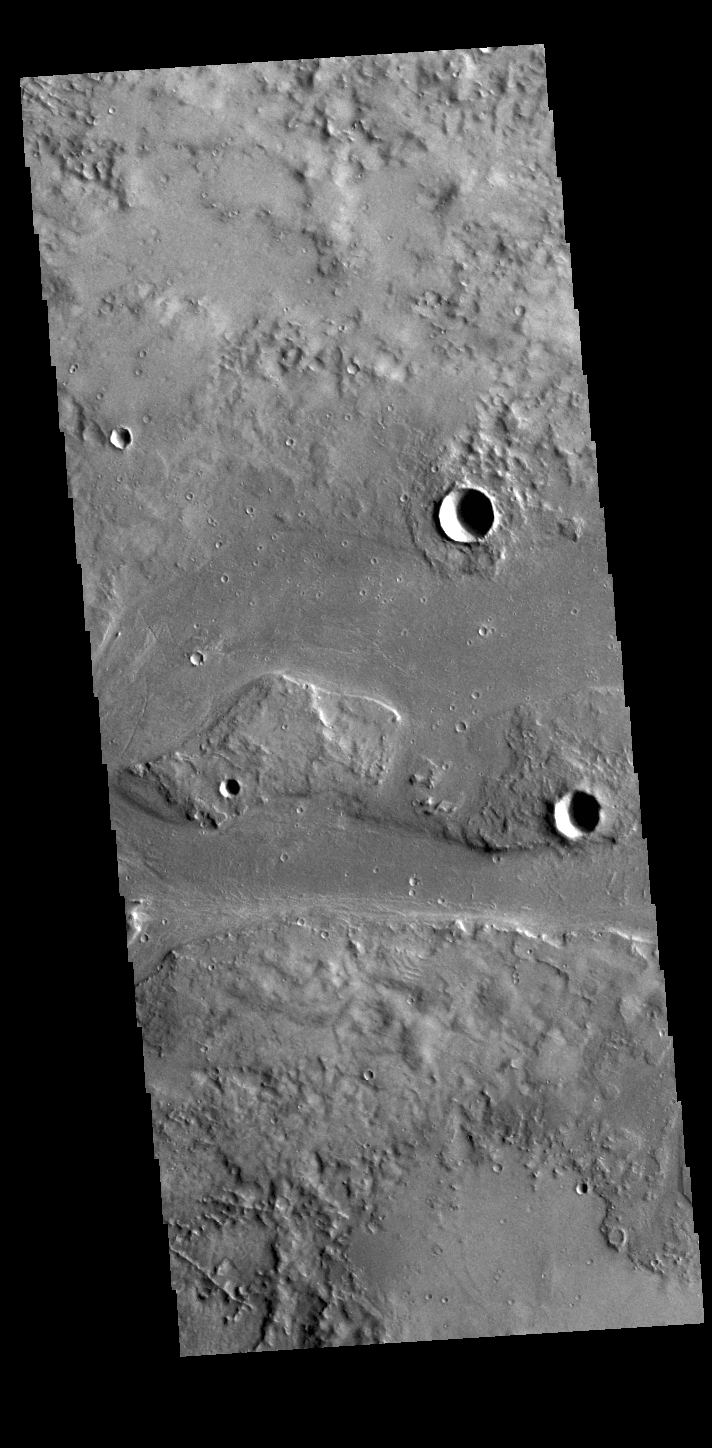

Granicus Valles

This VIS image shows part of Granicus Valles. Granicus Valles is a complex channel system located west of Elysium Mons. The system is approximately 750km (466 miles) long. It is likely that both water and lava played a part in creation of the feature.

Credit: NASA/JPL-Caltech/ASU